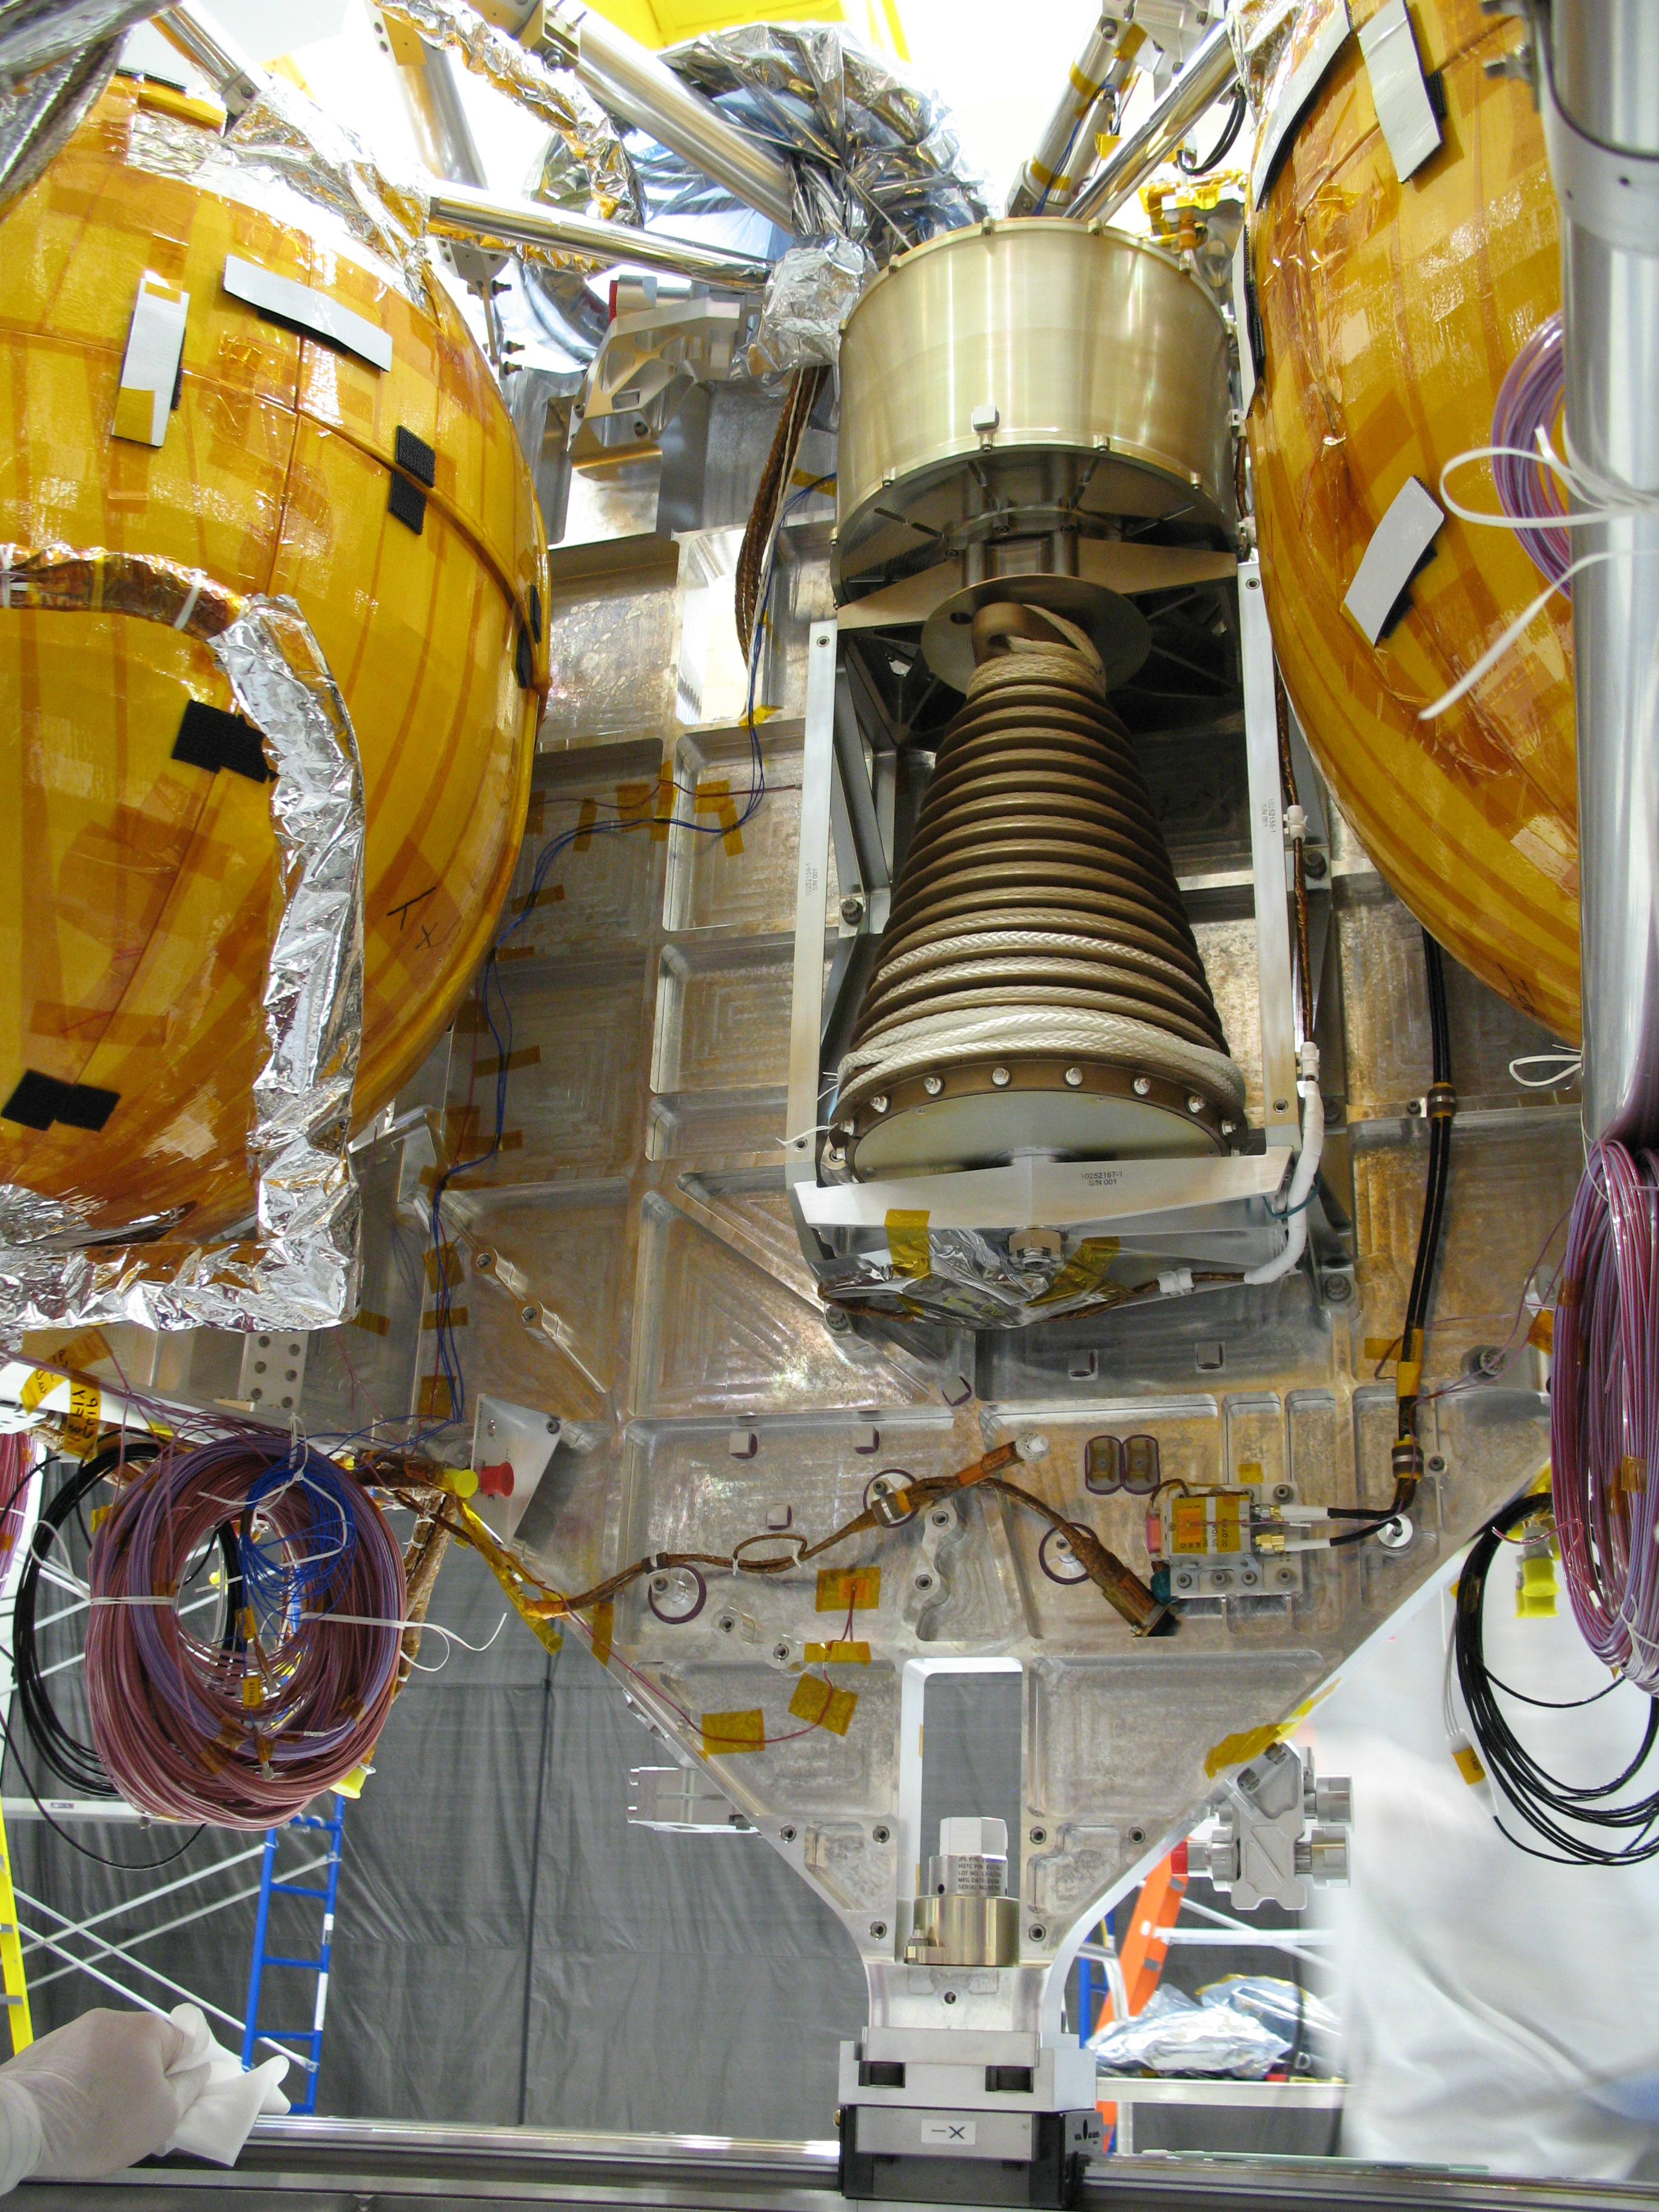

Bridle Device in Mars Science Laboratory Descent Stage

This view of a portion of the descent stage of NASA’s Mars Science Laboratory shows two of the stage’s three spherical fuel tanks flanking the bridle device assembly. The photograph was taken in early October 2008 from the center of the descent stage looking outward. The top of the descent stage is toward the top of the image.

The bridle device assembly is about two-thirds of a meter, or 2 feet, from top to bottom, and has two main parts. The cylinder on the top is the descent brake. The conical-shaped mechanism below that is the bridle assembly, including a spool of nylon and Vectran cords that will be attached to the rover.

When pyrotechnic bolts fire to sever the rigid connection between the rover and the descent stage, gravity will pull the tethered rover away from the descent stage. The bridle or tether, attached to three points on the rover, will unspool from the bridle assembly, beginning from the larger-diameter portion. The rotation rate of the assembly, hence the descent rate of the rover, will be governed by the descent brake. Inside the housing of that brake are gear boxes and banks of mechanical resistors engineered to prevent the bridle from spooling out too quickly or too slowly. The length of the bridle will allow the rover to be lowered about 7.5 meters (25 feet) while still tethered to the descent stage.

The Starsys division of SpaceDev Inc., Poway, Calif., provided the descent brake. NASA’s Jet Propulsion Laboratory, Pasadena, Calif., built the bridle assembly. Vectran is a product of Kuraray Co. Ltd., Tokyo. JPL, a division of the California Institute of Technology, manages the Mars Science Laboratory Project for the NASA Science Mission Directorate, Washington.

Credit: NASA/JPL-Caltech